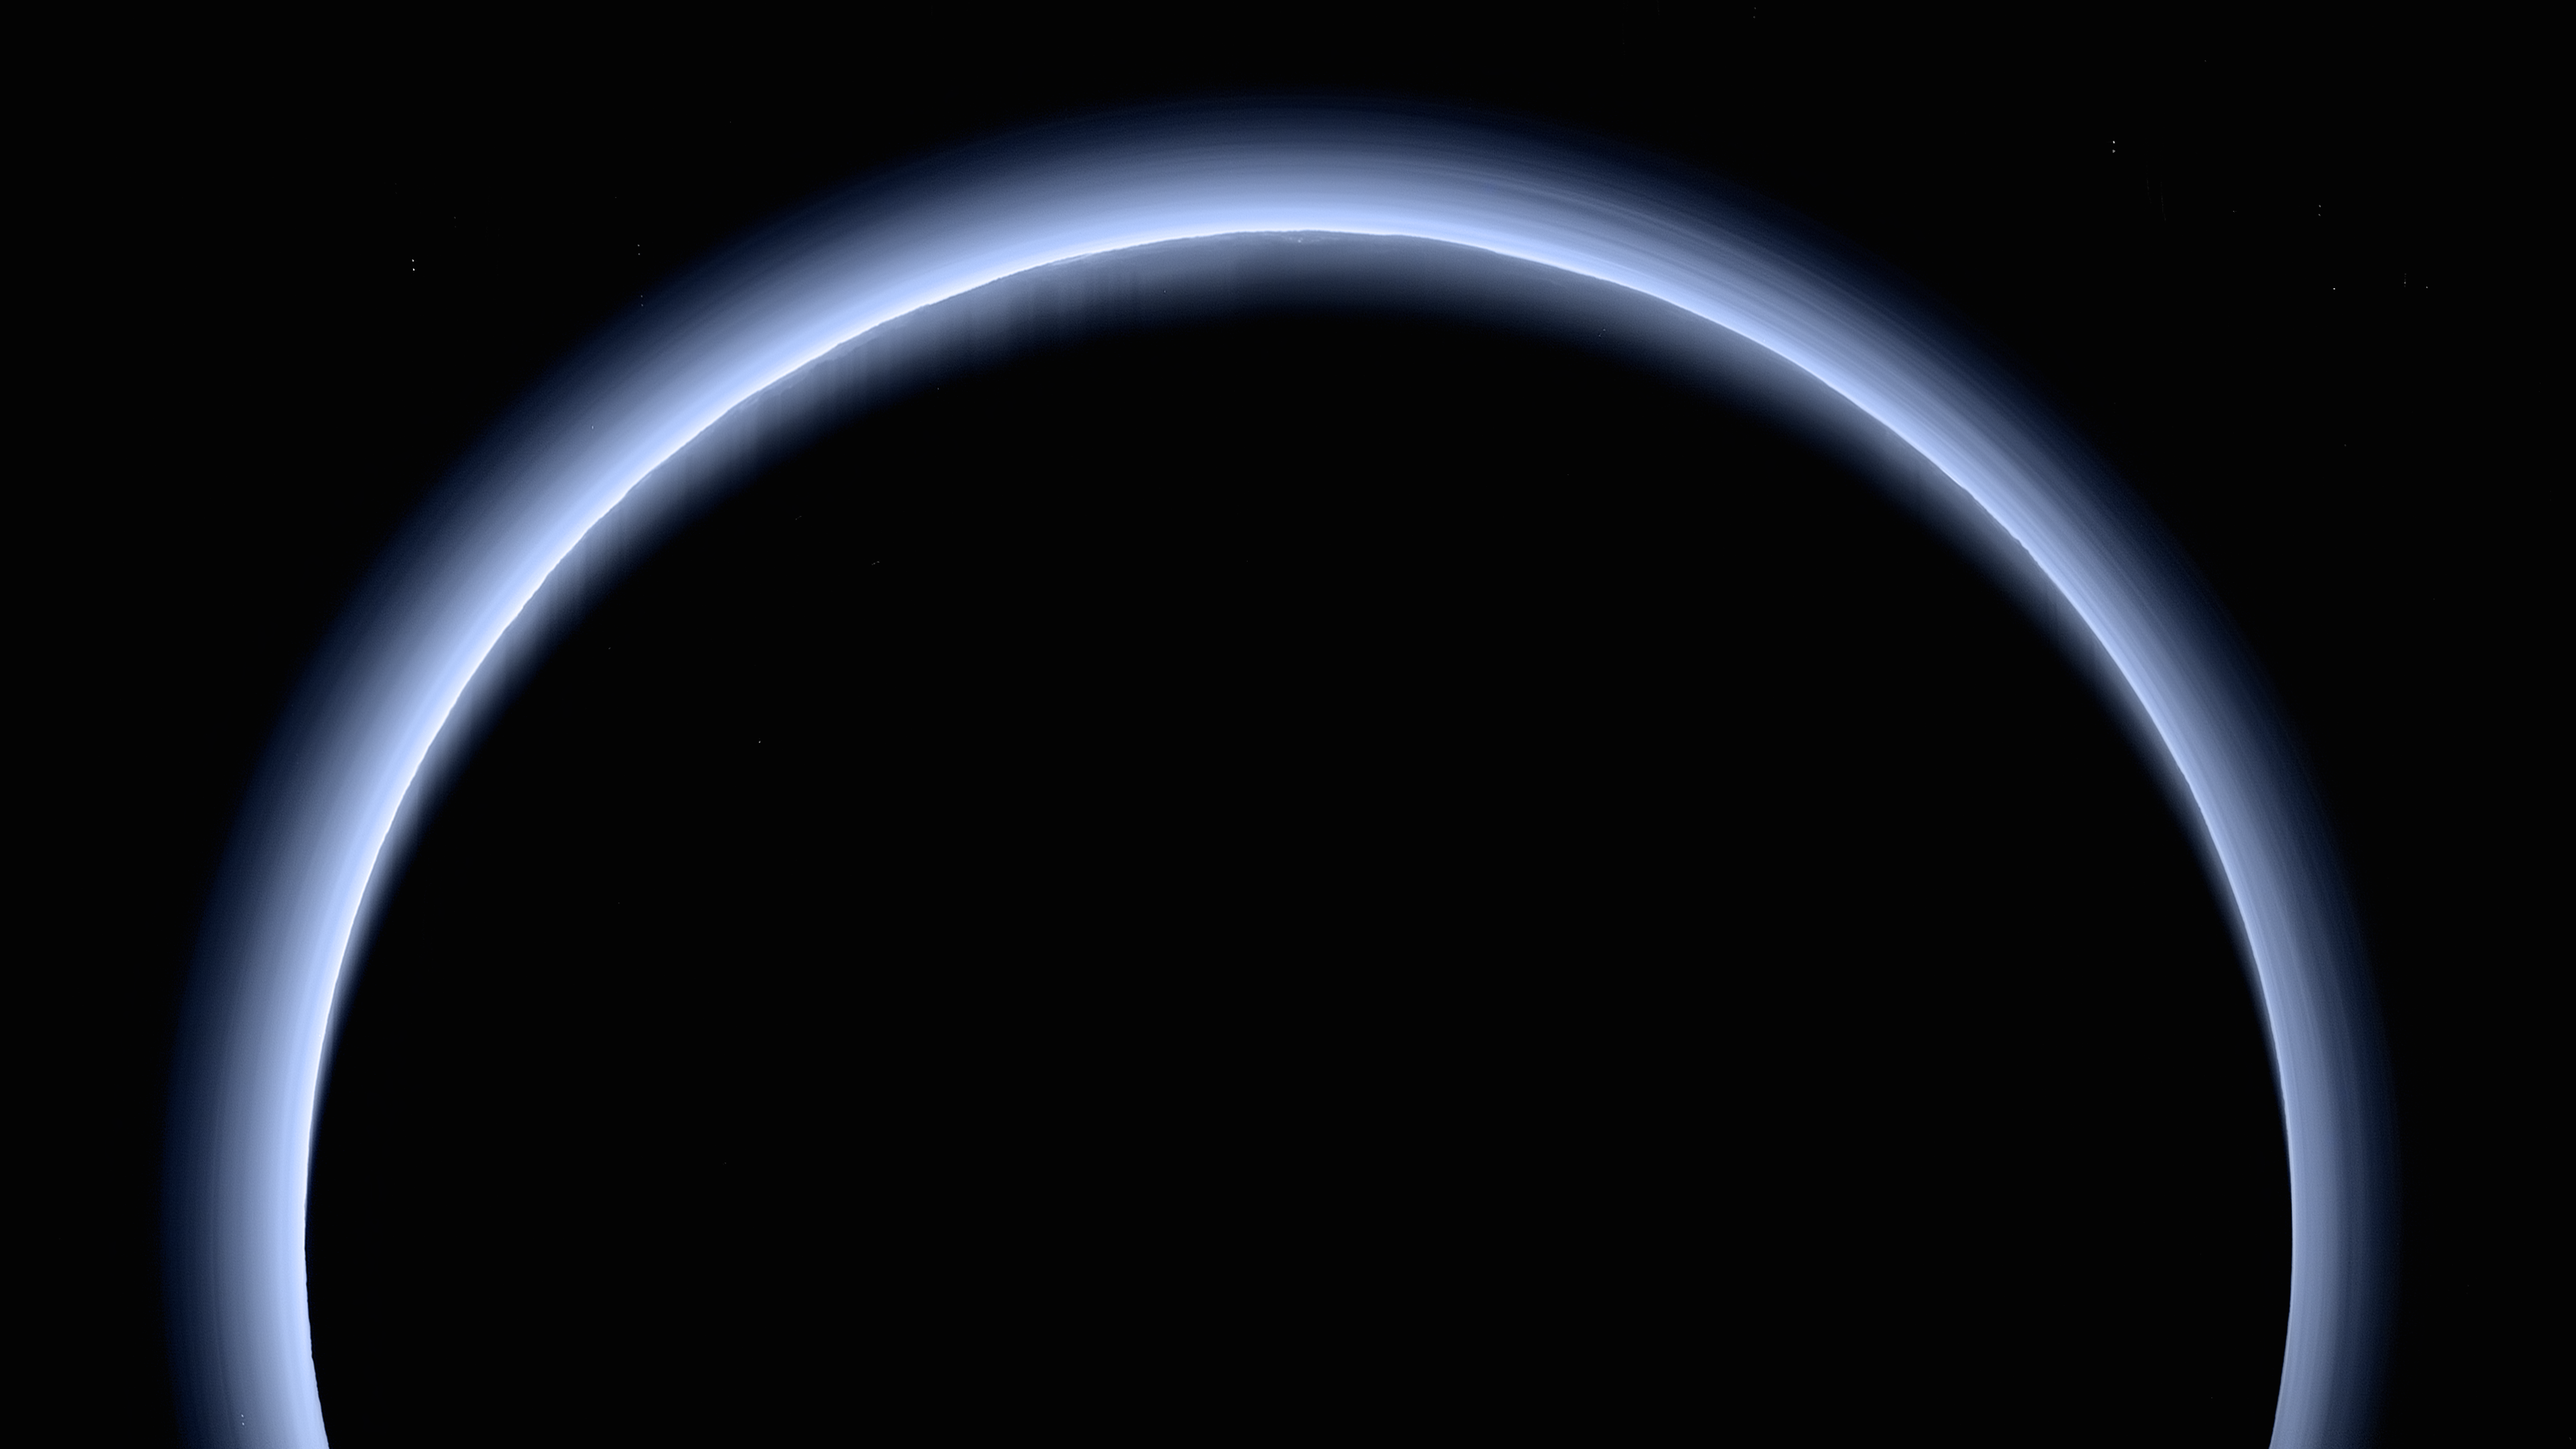

Blue Rays: New Horizons’ High-Res Farewell to Pluto

This is the highest-resolution color departure shot of Pluto’s receding crescent from NASA’s New Horizons spacecraft, taken when the spacecraft was 120,000 miles (200,000 kilometers) away from Pluto. Shown in approximate true color, the picture was constructed from a mosaic of six black-and-white images from the Long Range Reconnaissance Imager (LORRI), with color added from a lower resolution Ralph/Multispectral Visible Imaging Camera (MVIC) color image, all acquired between 15:20 and 15:45 UT — about 3.5 hours after closest approach to Pluto — on July 14, 2015. The resolution of the LORRI images is about 0.6 miles (1 kilometer) per pixel; the sun illuminates the scene from the other side of Pluto and somewhat toward the top of this image.

The image is dominated by spectacular layers of blue haze in Pluto’s atmosphere. Scientists believe the haze is a photochemical smog resulting from the action of sunlight on methane and other molecules in Pluto’s atmosphere, producing a complex mixture of hydrocarbons such as acetylene and ethylene. These hydrocarbons accumulate into small haze particles, a fraction of a micrometer in size, which preferentially scatter blue sunlight — the same process that can make haze appear bluish on Earth.

As they settle down through the atmosphere, the haze particles form numerous intricate, horizontal layers, some extending for hundreds of miles around large portions of the limb of Pluto. The haze layers extend to altitudes of over 120 miles (200 kilometers). Pluto’s circumference is 4,667 miles (7,466 kilometers).

Adding to the beauty of this picture are mountains and other topographic features on Pluto’s surface that are silhouetted against the haze near the top of the image. Sunlight casts dramatic and beautiful finger-like shadows from many of these features onto the haze (especially on the left, near the 11 o’clock position), forming crepuscular rays like those often seen in Earth’s atmosphere near sunrise or sunset.

The Johns Hopkins University Applied Physics Laboratory in Laurel, Maryland, designed, built, and operates the New Horizons spacecraft, and manages the mission for NASA’s Science Mission Directorate. The Southwest Research Institute, based in San Antonio, leads the science team, payload operations and encounter science planning. New Horizons is part of the New Frontiers Program managed by NASA’s Marshall Space Flight Center in Huntsville, Alabama.

Credit: NASA/Johns Hopkins University Applied Physics Laboratory/Southwest Research Institute